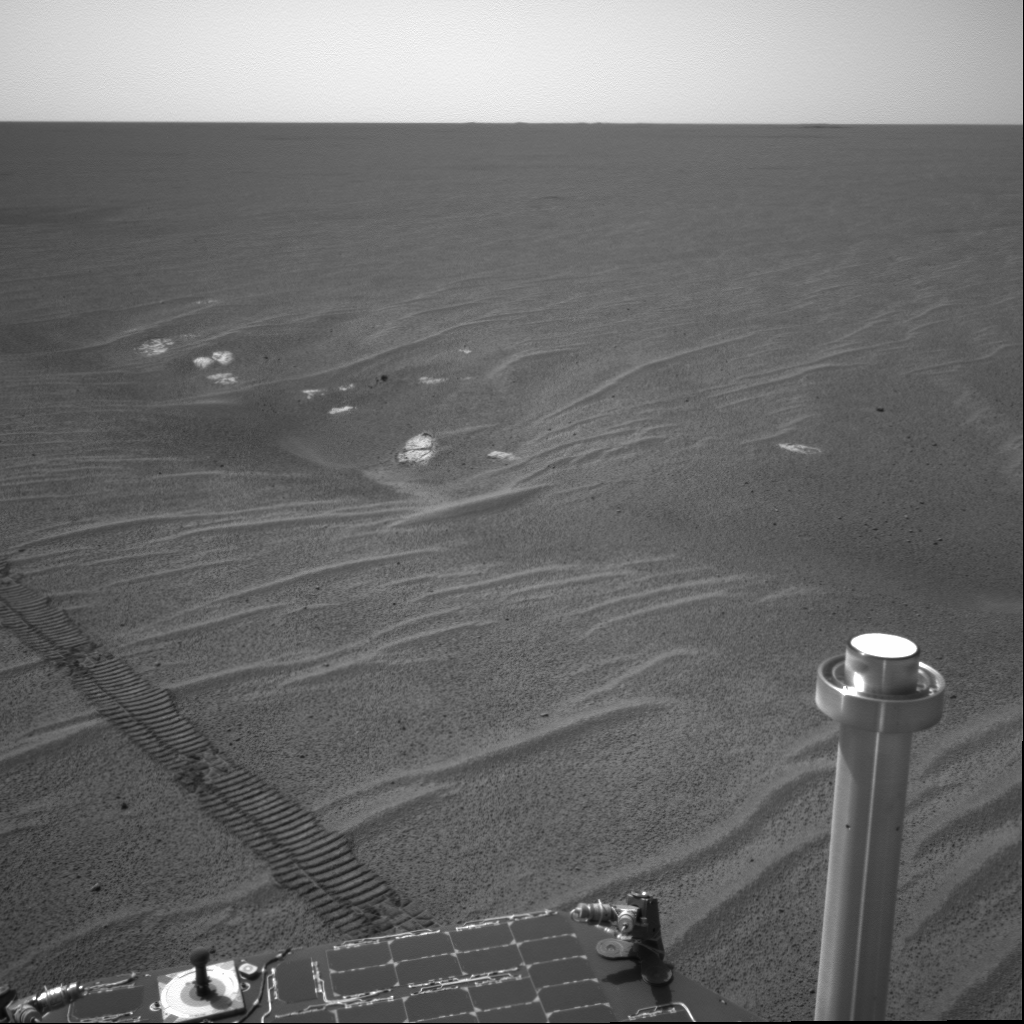

Curious Dimples

This image from the Mars Exploration Rover Opportunity’s navigation camera was taken on the rover’s 71st sol on the red planet. On the previous sol, the rover drove beside a sinuous trough in the plains of Meridiani Planum to get a closer look at its curious dimples. The rover then approached the pictured trough area referred to as “Anatolia.” From a distance, the rocks here resemble those in the “Eagle Crater” outcrop. These rocks will be imaged in greater detail with the rover’s cameras.

Credit: NASA/JPL